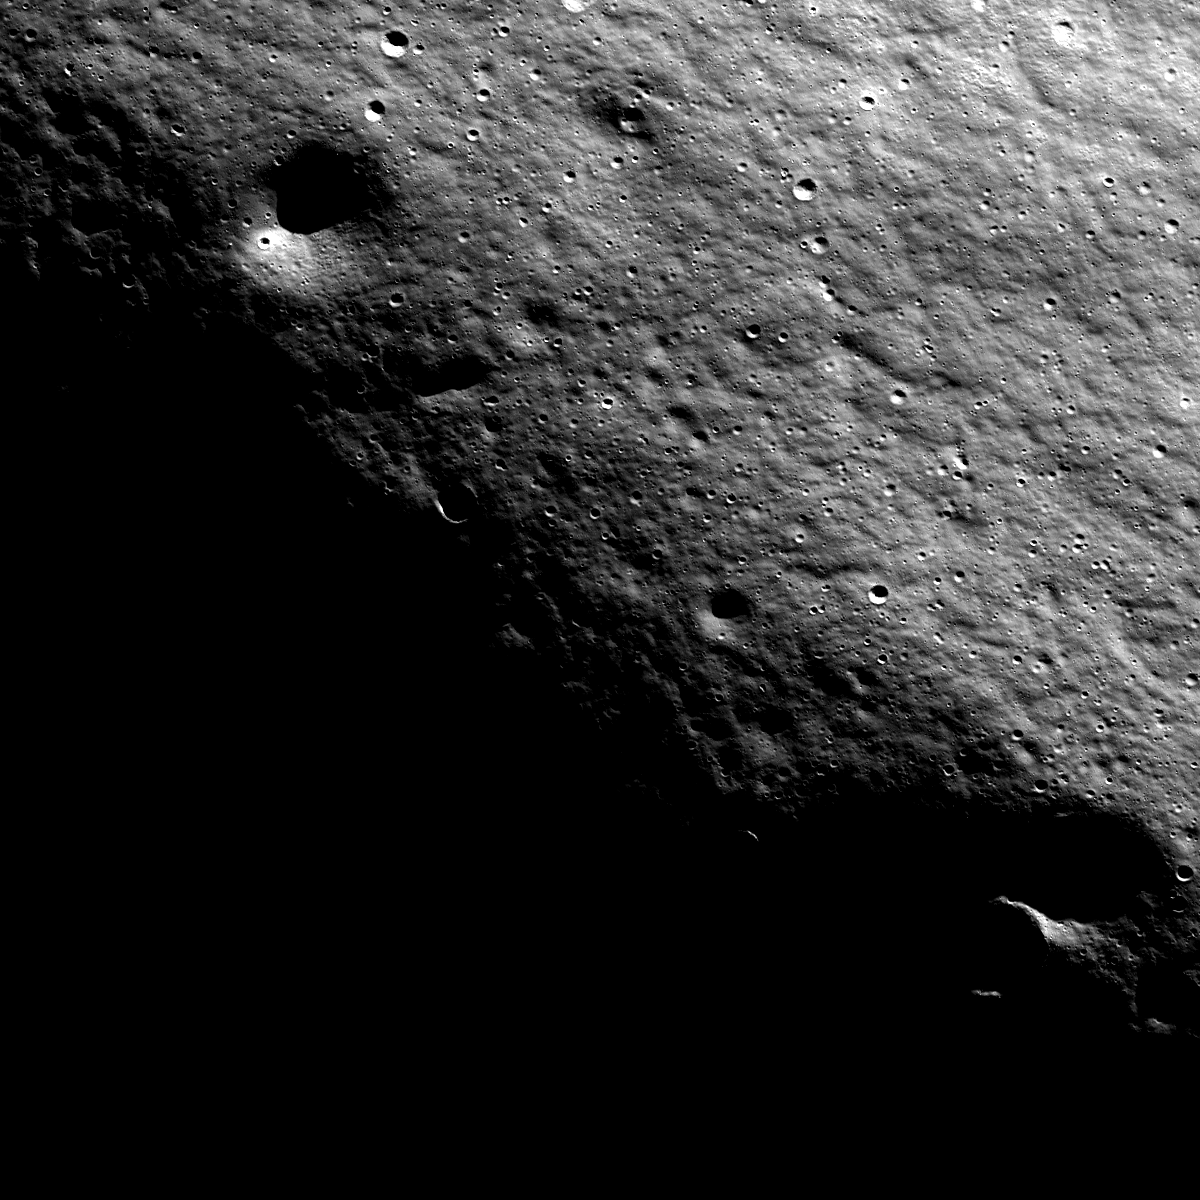

Near the Summit of Malapert Mountain

The lunar highlands exhibit rhythmic patterns thought to result from slow, downslope creep of the loose regolith (soil). These subtle patterns are most easily seen when the Sun is low to the horizon. Image is 2400 meters wide, north is to the top.

Malapert mountain is very ancient, and thus has well-developed regolith (soil). Malapert is always seen at low Sun due to its latitude (86° South) near the south pole, giving this texture its striking appearance.

NASA’s Goddard Space Flight Center built and manages the mission for the Exploration Systems Mission Directorate at NASA Headquarters in Washington. The Lunar Reconnaissance Orbiter Camera was designed to acquire data for landing site certification and to conduct polar illumination studies and global mapping. Operated by Arizona State University, the LROC facility is part of the School of Earth and Space Exploration (SESE). LROC consists of a pair of narrow-angle cameras (NAC) and a single wide-angle camera (WAC). The mission is expected to return over 70 terabytes of image data.

Credit: NASA/GSFC/Arizona State University